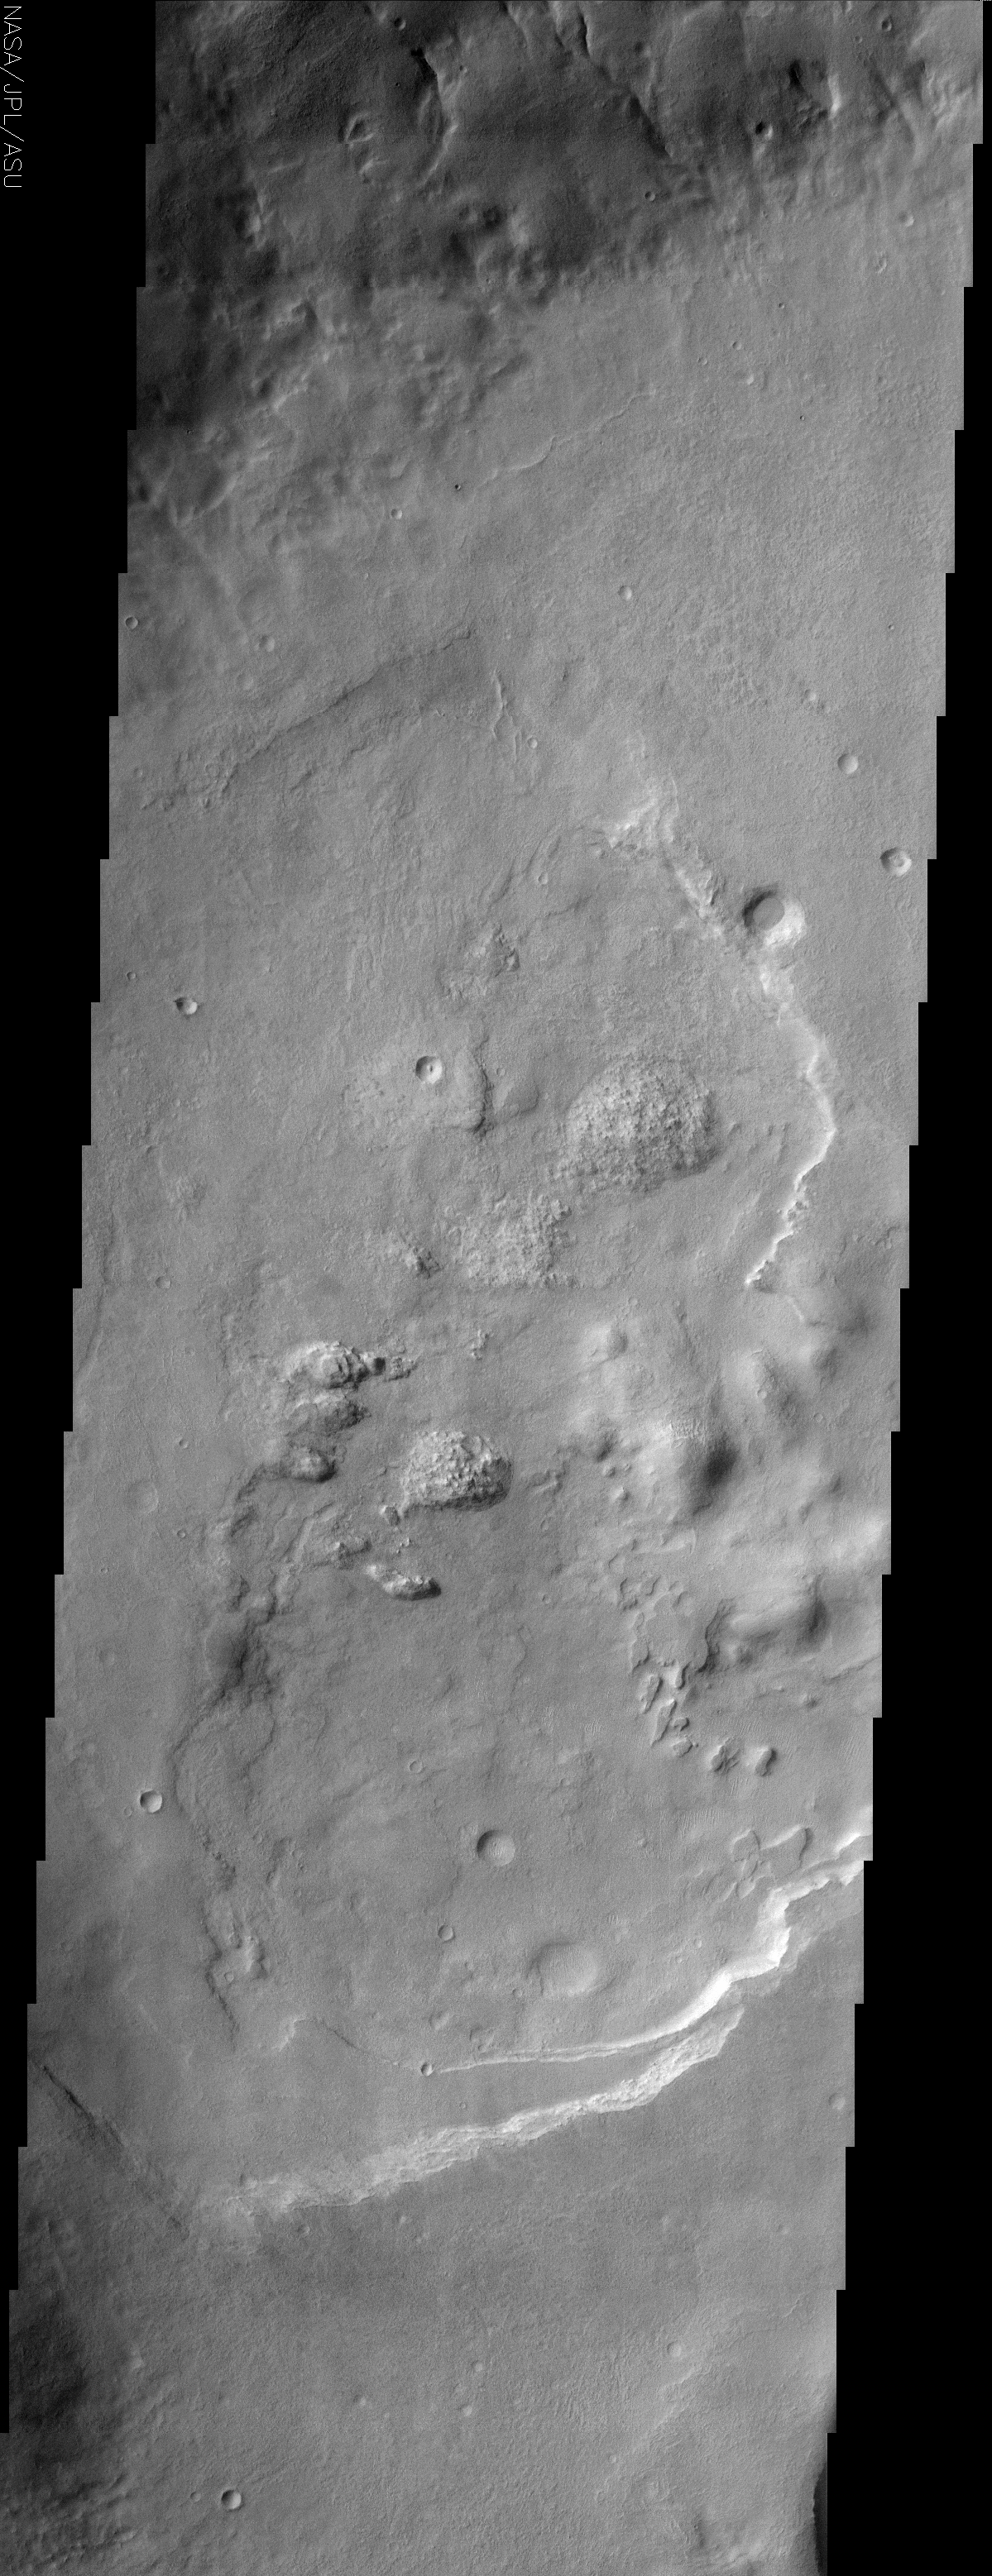

Pandora Fretum Crater

(Released 26 July 2002)
Another in a series of craters with unusual interior deposits, this THEMIS image shows an unnamed crater in the southern hemisphere Pandora Fretum region near the Hellas Basin. Craters with eroded layered deposits are quite common on Mars but the crusty textured domes in the center of the image make this crater more unusual. Looking vaguely like granitic intrusions, there erosional style is distinct from the rest of the interior deposit which shows a very obvious layered morphology. While it is unlikely that the domes are granite plutons, it is possible that they do represent some other shallowly emplaced magmatic intrusion. More likely still is that variations in induration of the layered deposit allow for variations in the erosional morphology. Note how the surface of the crater floor in the northernmost portion of the image has a texture similar to that of the domes. This may represent an incipient form of the erosion that has produced the domes but has not progressed as far. An analysis of other craters in the area may shed light on the origin of the domes.

Credit: NASA/JPL/Arizona State University